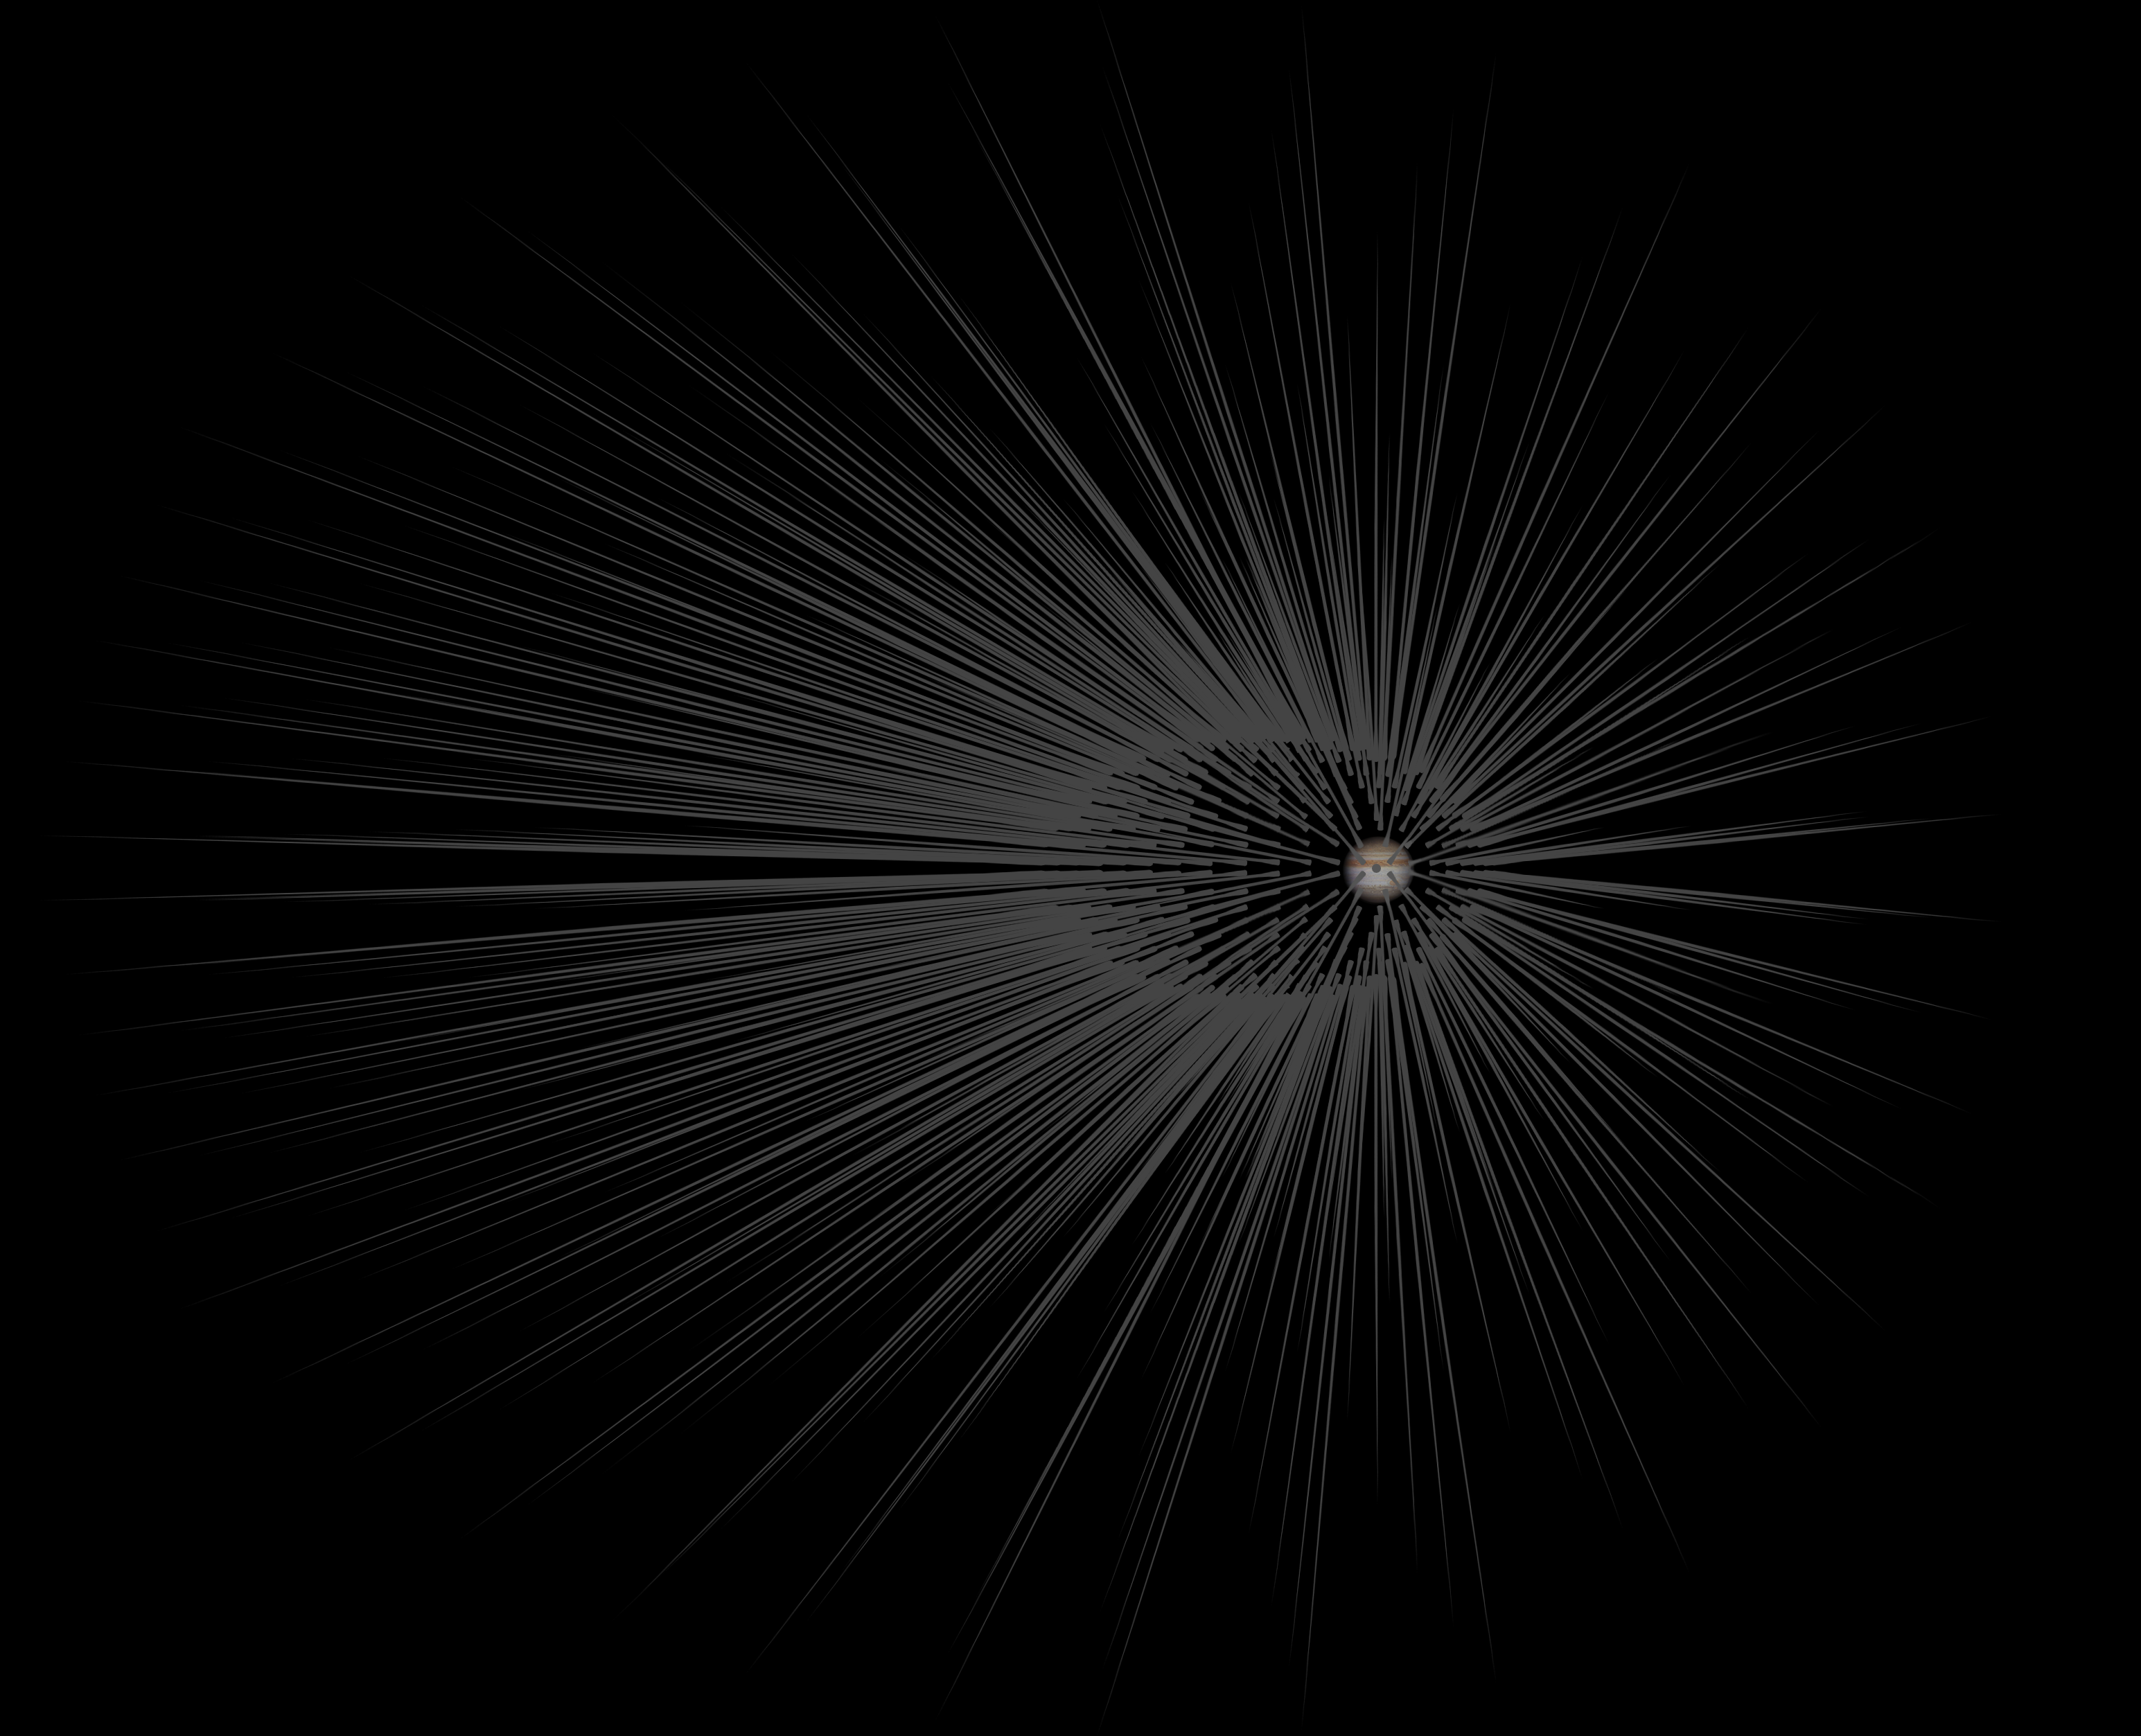

Dark Matter ‘Hairs’ Around Jupiter

This illustration shows Jupiter surrounded by filaments of dark matter called “hairs,” which are proposed in a study in the Astrophysical Journal by Gary Prézeau of NASA’s Jet Propulsion Laboratory, Pasadena, California.

A hair is created when a stream of dark matter particles goes through the planet. According to simulations, the hair is densest at a point called the “root.” When particles of a dark matter stream pass through the core of Jupiter, they form a hair whose root has a particle density about a trillion times greater than average.

The size of Jupiter relative to the distance between Jupiter and the hair roots is to scale.

See PIA20176 and PIA20177 for illustrations of dark matter hairs around Earth.

The California Institute of Technology manages JPL for NASA.

Credit: NASA/JPL-Caltech